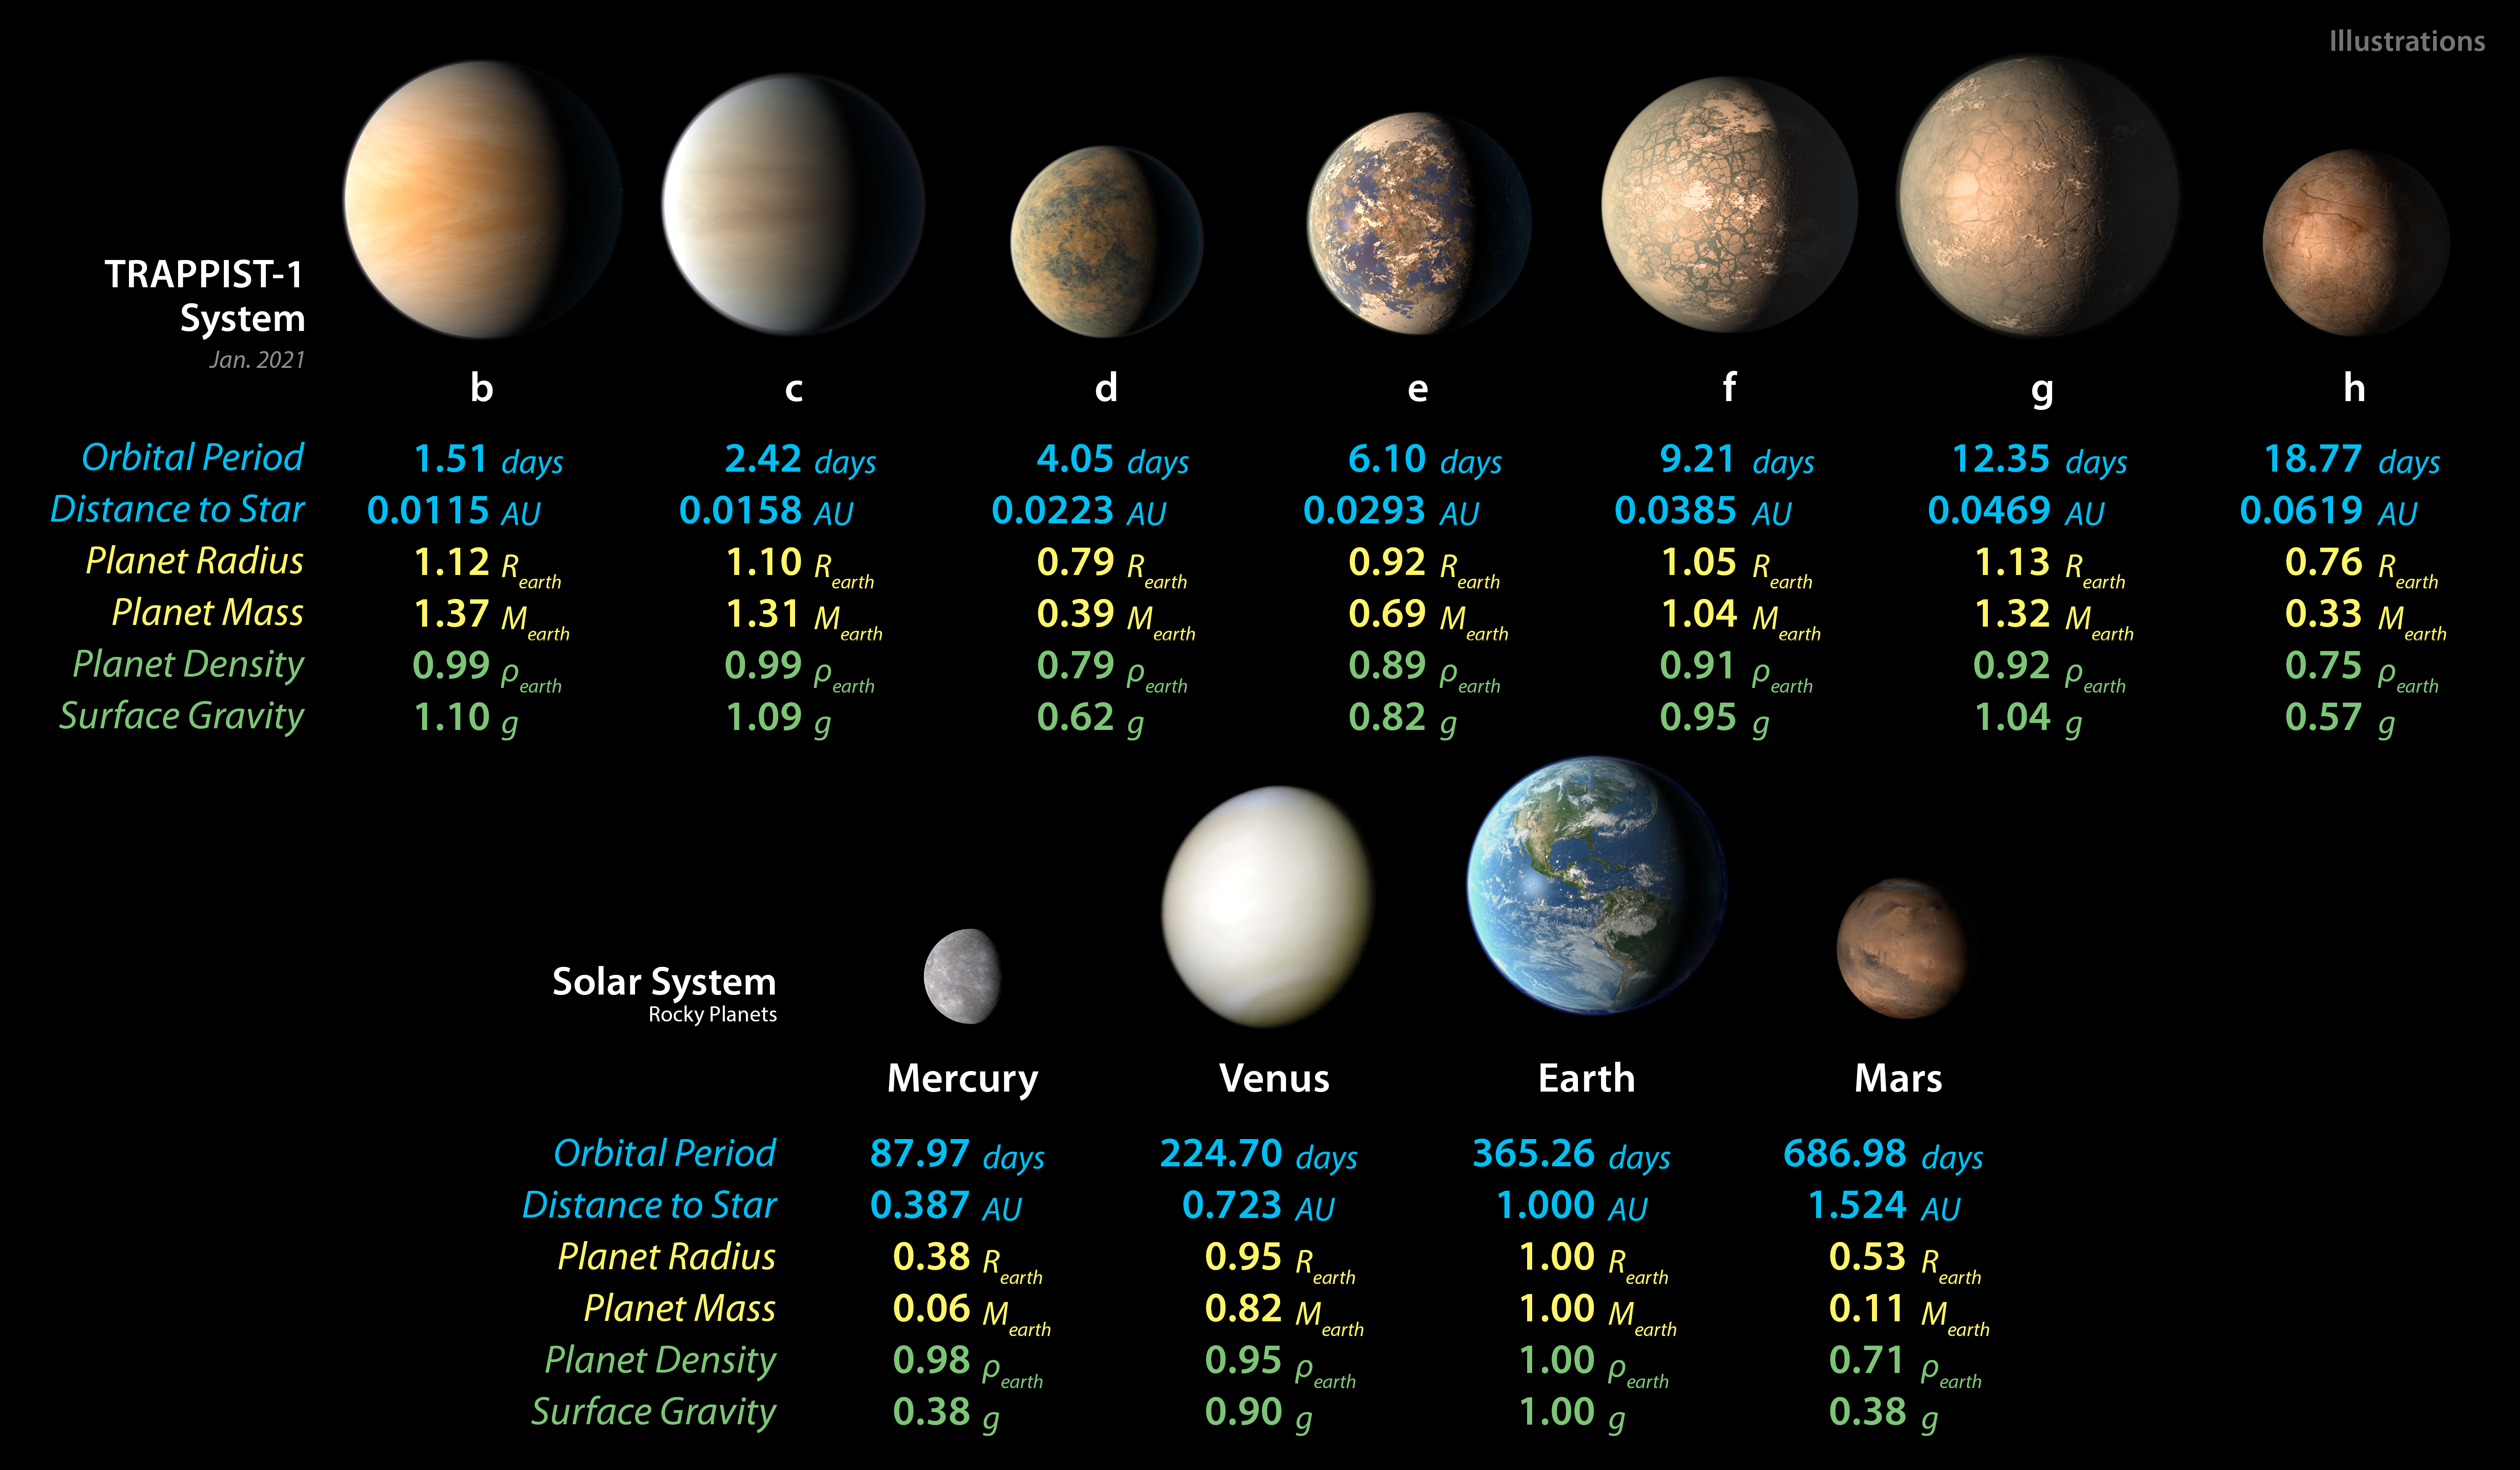

TRAPPIST-1 and Solar System Planet Stats

Detailed measurements of the physical properties of the seven rocky TRAPPIST-1 planets and the four terrestrial planets in our solar system help scientists find similarities and differences between the two planet families.

Credit: NASA/JPL-Caltech/R. Hurt (IPAC)